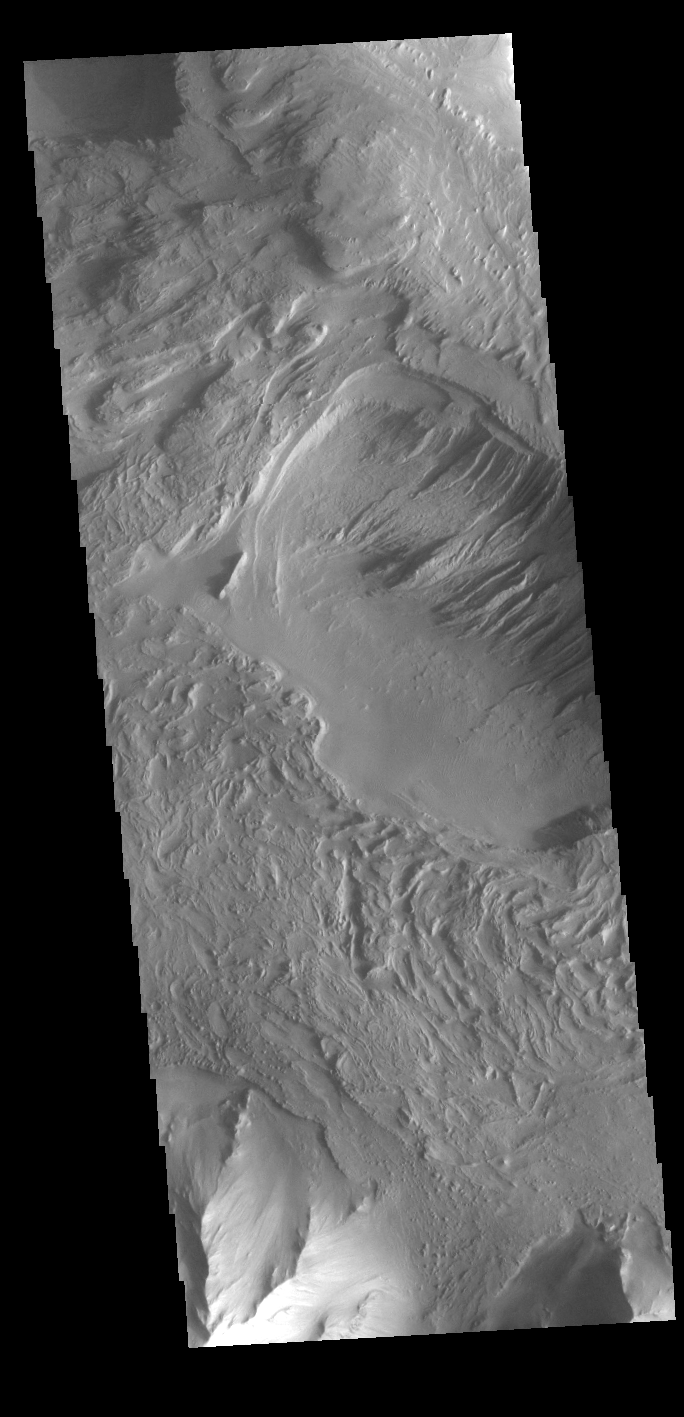

Eastern Candor Chasma

Today’s VIS image shows part of the southern margin of Candor Chasma. While not as deep as the northern regions of eastern Candor Chasma, the southern region contains all the features seen at the lower elevations to the north. Candor Chasma is one of the largest canyons that make up Valles Marineris. It is approximately 810 km long (503 miles) and is divided into two regions – eastern and western Candor. Candor is located south of Ophir Chasma and north of Melas Chasma. The border with Melas Chasma contains many large landslide deposits. The floor of Candor Chasma includes a variety of landforms, including layered deposits, dunes, landslide deposits and steep sided cliffs and mesas. Many forms of erosion have shaped Candor Chasma. There is evidence of wind and water erosion, as well as significant gravity driven mass wasting (landslides).

Credit: NASA/JPL-Caltech/ASU